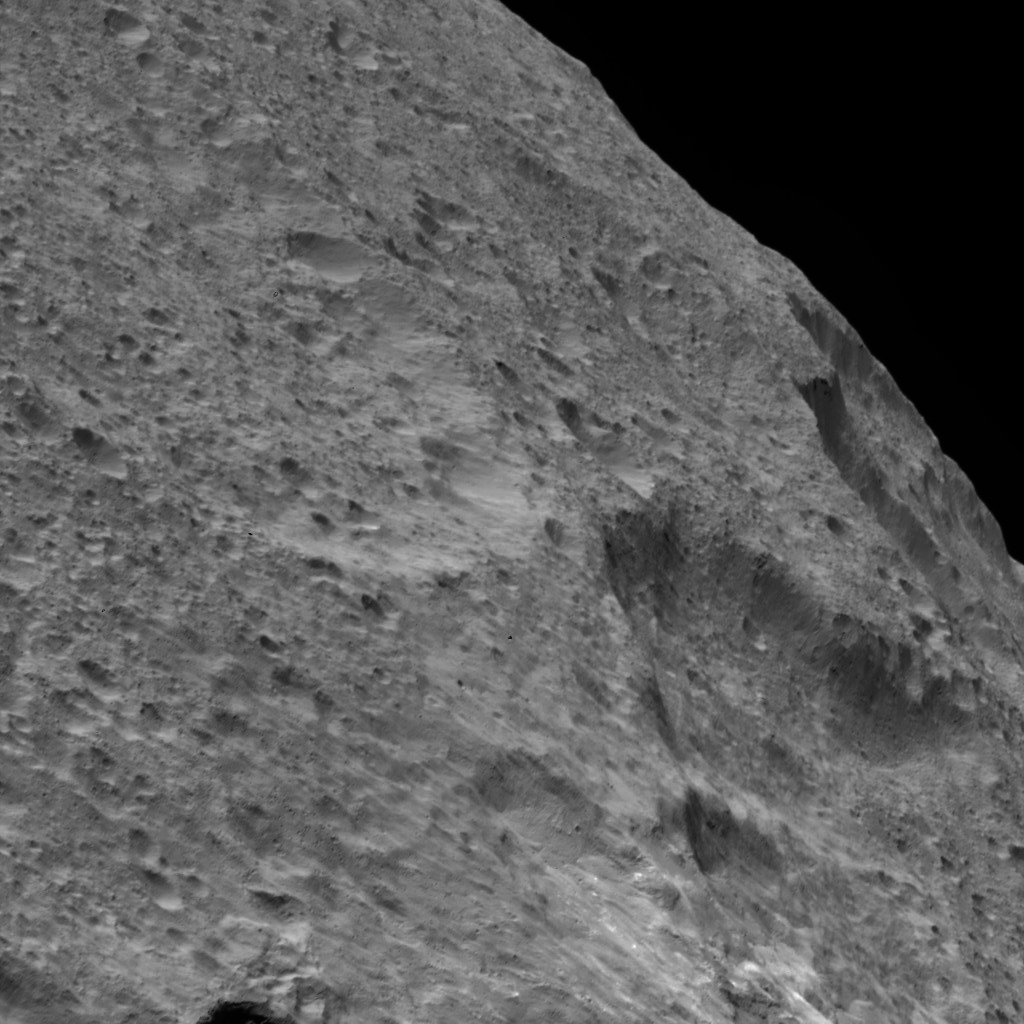

Dawn LAMO Image 33

NASA’s Dawn spacecraft captured this view of a region in the mid-southern latitudes of Ceres. The largest crater in the scene is Fluusa (37 miles or 59 kilometers in diameter), which fills the upper left portion of the image. Fluusa has a densely cratered floor and therefore is interpreted as an old impact feature.

The highly oblique viewing angle enhances the topography of the densely cratered landscape, especially along the limb. The smooth, less densely cratered area at bottom is most likely ejecta from a younger crater, possibly those of Juling Crater, located outside the image scene (see PIA20386).

The image is centered at approximately 35 degrees south latitude, 174 degrees east longitude. Dawn captured the scene on Jan. 4, 2016, from its low-altitude mapping orbit (LAMO), at an altitude of 228 miles (367 kilometers) above Ceres. The image resolution is 151 feet (46 meters) per pixel.

Dawn’s mission is managed by JPL for NASA’s Science Mission Directorate in Washington. Dawn is a project of the directorate’s Discovery Program, managed by NASA’s Marshall Space Flight Center in Huntsville, Alabama. UCLA is responsible for overall Dawn mission science. Orbital ATK, Inc., in Dulles, Virginia, designed and built the spacecraft. The German Aerospace Center, the Max Planck Institute for Solar System Research, the Italian Space Agency and the Italian National Astrophysical Institute are international partners on the mission team.

Credit: NASA/JPL-Caltech/UCLA/MPS/DLR/IDA